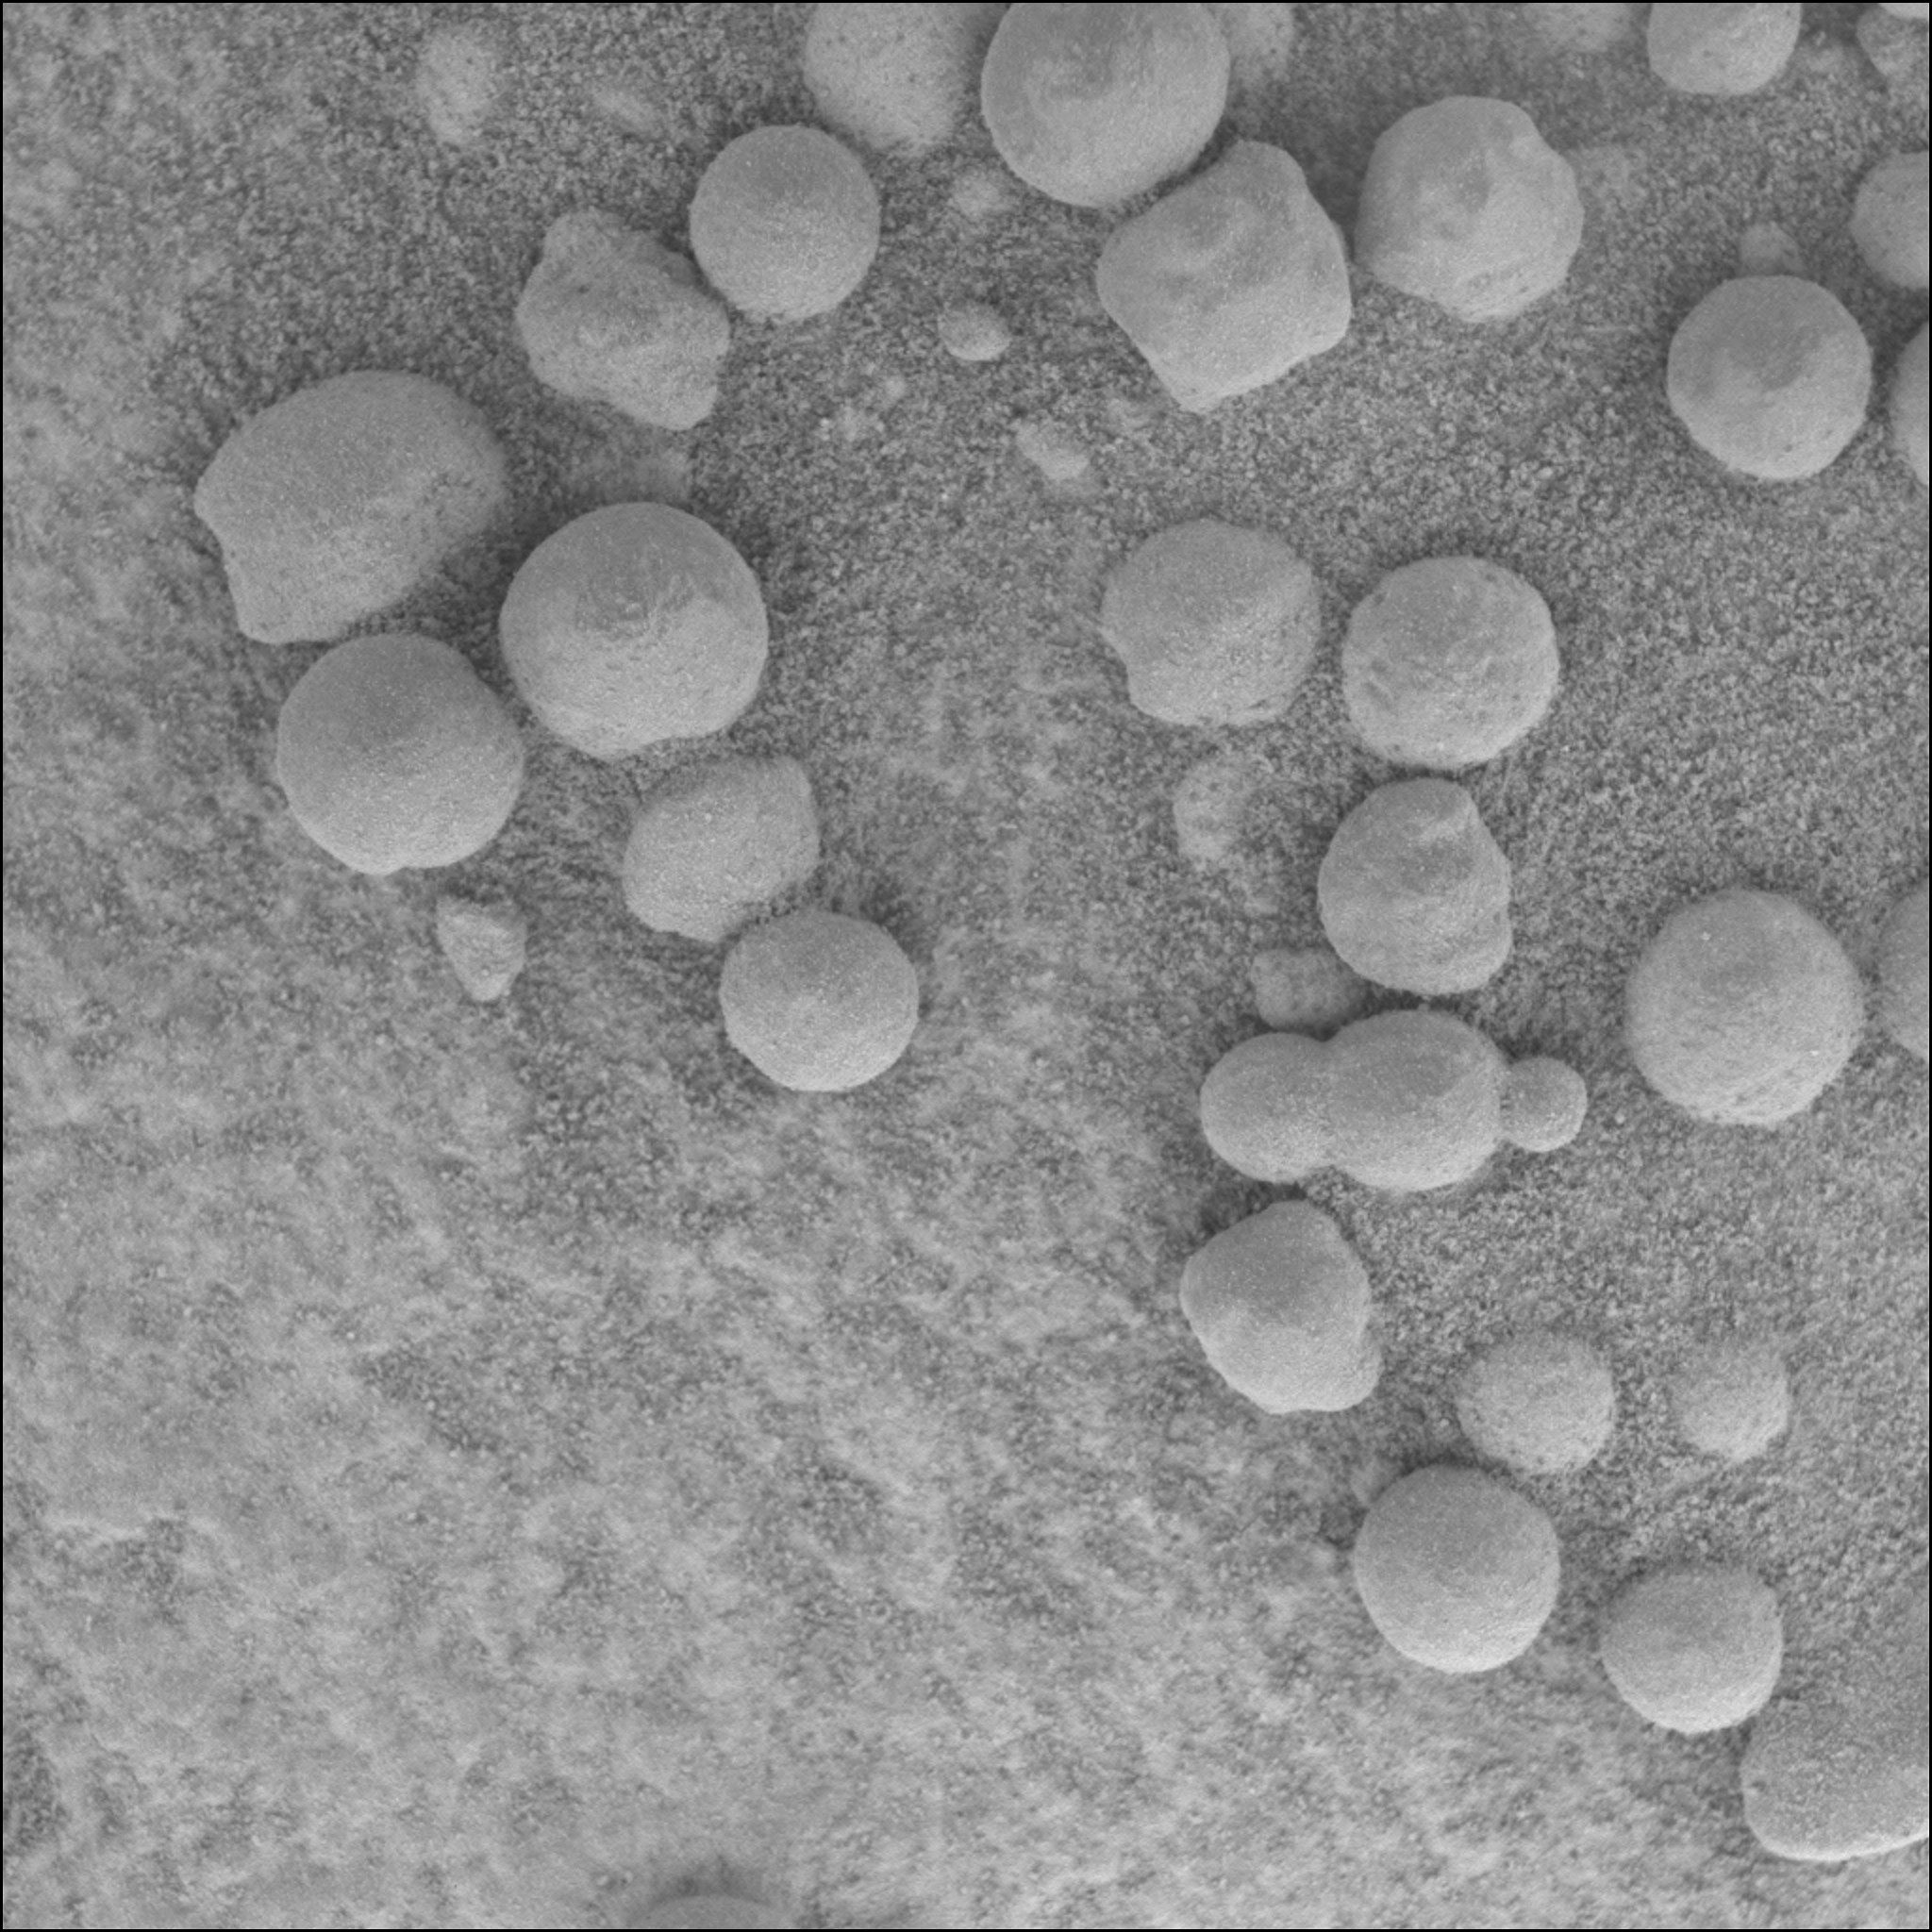

Finding the ‘Blueberry’ Muffin Recipe

Scientists are hunting down the recipe for the “blueberries” they’ve discovered on Mars with the Mars Exploration Rover Opportunity. For location of the area dubbed “Berry Bowl” see PIA05563.

To figure out the chemical composition of the blueberries, scientists are currently analyzing the area shown in the microscopic image with the rover’s alpha particle X-ray spectrometer and Moessbauer spectrometer. The field of view for the alpha particle X-ray spectrometer is about equal to the field of view of the microscopic image and the field of view for the Moessbauer spectrometer is about half the size of the microscopic image, so the spectrometers will observe a mix of sand, rock, and blueberries. The blueberries are too small to analyze alone. Scientists will discern the blueberry spectra from the observed blend of spectra by subtracting out the known sand and rock spectra. Basically, finding the blueberry recipe is like making a recipe in reverse. Chemical measurements of the sand were taken earlier, and a measurement of the same rock in an area clear of the blueberries will be taken with the spectrometers on sol 48.

The “triple berry” seen in the center of the microscopic image is intriguing to scientists because it reveals a clue about how the blueberries formed. Spheres formed from impacts or volcanoes do not tend to mold together like the spheres seen in the microscopic image. Spheres from impacts or craters are usually round or teardrop-shaped from flying in the air and freezing before hitting the ground. Any droplets of magma that combine with other droplets usually grow into a single mass in a spherical, dumbbell, or teardrop shape. In contrast, concretions could form this triple berry shape. Concretions are spherical mineral structures formed by groundwater percolating through porous rocks. On Earth, as concretions grow in close proximity to each other, their outer edges often intersect each other, giving an appearance like a triple soap bubble.

Credit: NASA/JPL